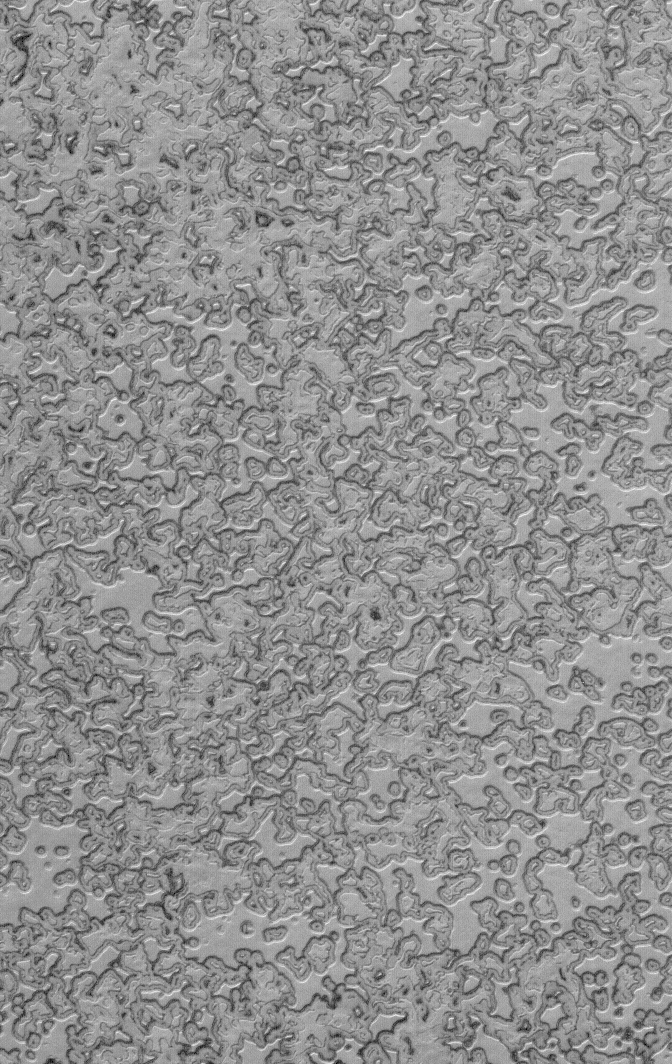

South Polar Autumn

22 April 2006
This Mars Global Surveyor (MGS) Mars Orbiter Camera (MOC) image shows a portion of the south polar residual cap. The darkened edges of the pits and mesas are evidence of the removal — by sublimation — of frozen carbon dioxide during the recent martian summer. Summer ended and autumn began in January 2006, shortly before this image was acquired.

Location near: 86.8°S, 90.5°W
Image width: ~3 km (~1.9 mi)
Illumination from: upper left
Season: Southern Summer

Credit: NASA/JPL/Malin Space Science Systems